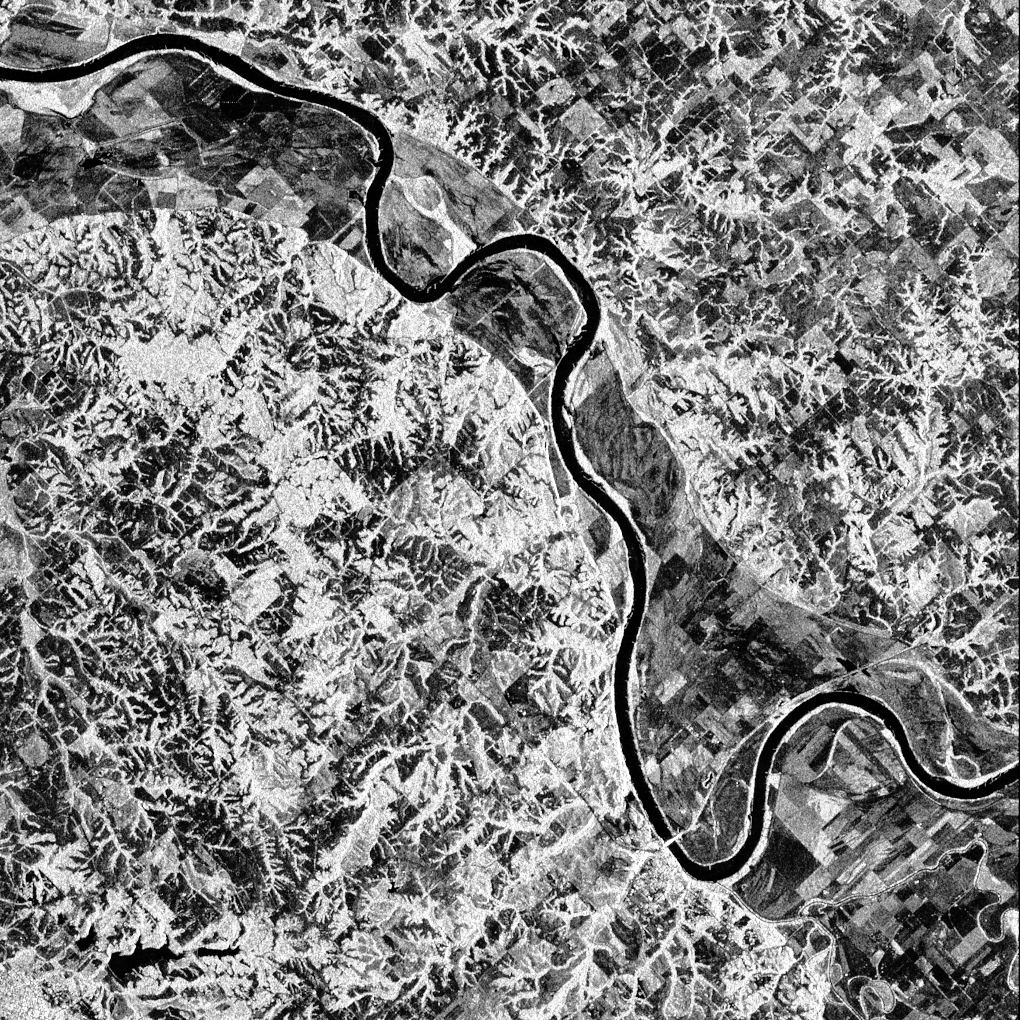

Space Radar Image of Glascow, Missouri

This is a false-color L-band image of an area near Glasgow, Missouri, centered at about 39.2 degrees north latitude and 92.8 degrees west longitude. The image was acquired using the L-band radar channel (horizontally transmitted and received and horizontally transmitted/vertically received) polarizations combined. The data were acquired by the Spaceborne Imaging Radar-C and X-band Synthetic Aperture Radar (SIR-C/X-SAR) aboard the space shuttle Endeavour on orbit 50 on October 3,1994. The area shown is approximately 37 kilometers by 25 kilometers (23 miles by 16 miles).

The radar data, coupled with pre-flood aerial photography and satellite data and post-flood topographic and field data, are being used to evaluate changes associated with levee breaks in landforms, where deposits formed during the widespread flooding in 1993 along the Missouri and Mississippi Rivers. The distinct radar scattering properties of farmland, sand fields and scoured areas will be used to inventory floodplains along the Missouri River and determine the processes by which these areas return to preflood conditions. The image shows one such levee break near Glasgow, Missouri. In the upper center of the radar image, below the bend of the river, is a region covered by several meters of sand, shown as dark regions. West (left) of the dark areas, a gap in the levee tree canopy shows the area where the levee failed. Radar data such as these can help scientists more accurately assess the potential for future flooding in this region and how that might impact surrounding communities.

Spaceborne Imaging Radar-C and X-band Synthetic Aperture Radar (SIR-C/X-SAR) is part of NASA’s Mission to Planet Earth. The radars illuminate Earth with microwaves, allowing detailed observations at any time, regardless of weather or sunlight conditions. SIR-C/X-SAR uses three microwave wavelengths: L-band (24 cm), C-band (6 cm) and X-band (3 cm). The multi-frequency data will be used by the international scientific community to better understand the global environment and how it is changing. The SIR-C/X-SAR data, complemented by aircraft and ground studies, will give scientists clearer insights into those environmental changes which are caused by nature and those changes which are induced by human activity.

SIR-C was developed by NASA’s Jet Propulsion Laboratory. X-SAR was developed by the Dornier and Alenia Spazio companies for the German space agency, Deutsche Agentur fuer Raumfahrtangelegenheiten (DARA), and the Italian space agency, Agenzia Spaziale Italiana (ASI), with the Deutsche Forschungsanstalt fuer Luft und Raumfahrt e.V.(DLR), the major partner in science, operations and data processing of X-SAR.

Credit: NASA/JPL